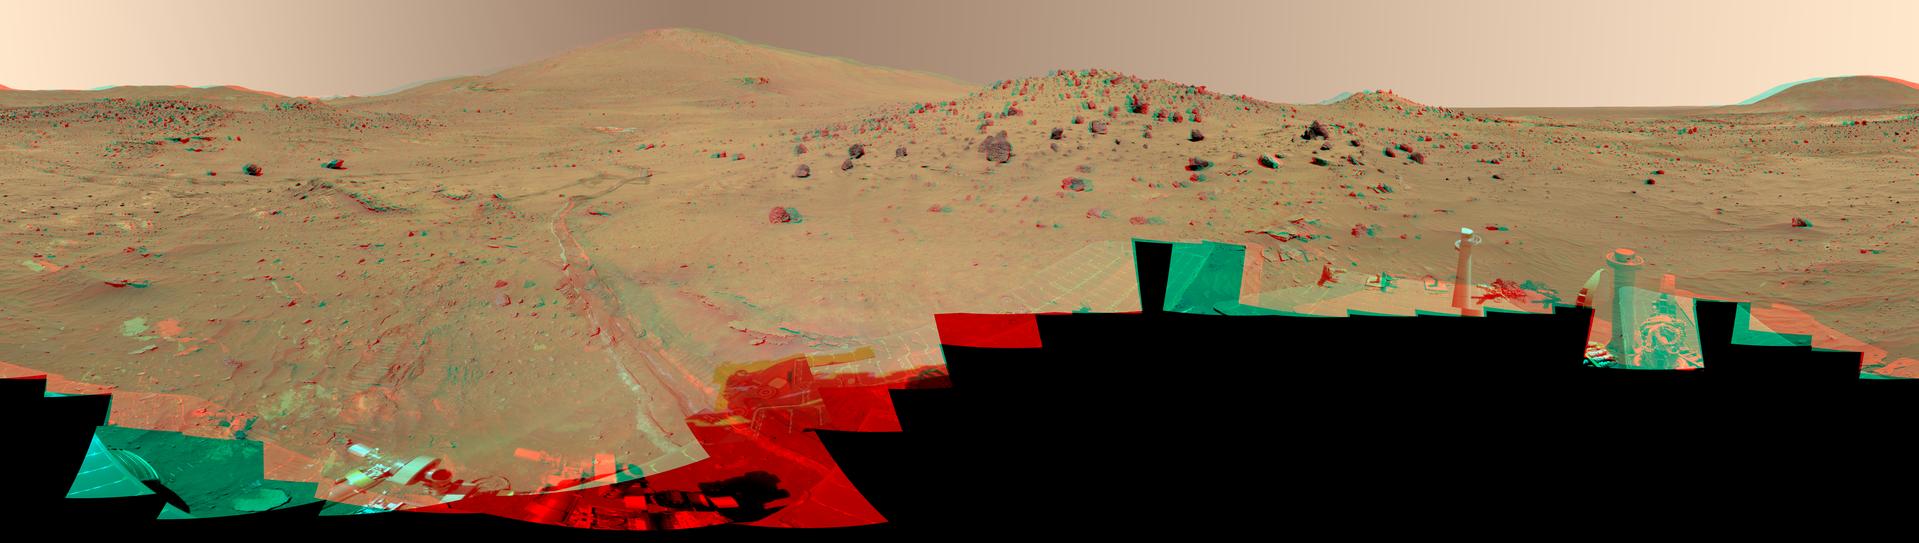

‘McMurdo’ Panorama from Spirit’s ‘Winter Haven’ (Color Stereo)

This 360-degree view, called the “McMurdo” panorama, comes from the panoramic camera (Pancam) on NASA’s Mars Exploration Rover Spirit. From April through October 2006, Spirit has stayed on a small hill known as “Low Ridge.” There, the rover’s solar panels are tilted toward the sun to maintain enough solar power for Spirit to keep making scientific observations throughout the winter on southern Mars. This view of the surroundings from Spirit’s “Winter Haven” is presented as a stereo anaglyph to show the scene three-dimensionally when viewed through red-blue glasses (with the red lens on the left).

Oct. 26, 2006, marks Spirit’s 1,000th sol of what was planned as a 90-sol mission. (A sol is a Martian day, which lasts 24 hours, 39 minutes, 35 seconds). The rover has lived through the most challenging part of its second Martian winter. Its solar power levels are rising again. Spring in the southern hemisphere of Mars will begin in early 2007. Before that, the rover team hopes to start driving Spirit again toward scientifically interesting places in the “Inner Basin” and “Columbia Hills” inside Gusev crater. The McMurdo panorama is providing team members with key pieces of scientific and topographic information for choosing where to continue Spirit’s exploration adventure.

The Pancam began shooting component images of this panorama during Spirit’s sol 814 (April 18, 2006) and completed the part shown here on sol 932 (Aug. 17, 2006). The panorama was acquired using all 13 of the Pancam’s color filters, using lossless compression for the red and blue stereo filters, and only modest levels of compression on the remaining filters. The overall panorama consists of 1,449 Pancam images and represents a raw data volume of nearly 500 megabytes. It is thus the largest, highest-fidelity view of Mars acquired from either rover. Additional photo coverage of the parts of the rover deck not shown here was completed on sol 980 (Oct. 5, 2006). The team is completing the processing and mosaicking of those final pieces of the panorama, and that image will be released on the Web shortly to augment this McMurdo panorama view.

This beautiful scene reveals a tremendous amount of detail in Spirit’s surroundings. Many dark, porous-textured volcanic rocks can be seen around the rover, including many on Low Ridge. Two rocks to the right of center, brighter and smoother-looking in this image and more reflective in infrared observations by Spirit’s miniature thermal emission spectrometer, are thought to be meteorites. On the right, “Husband Hill” on the horizon, the rippled “El Dorado” sand dune field near the base of that hill, and lighter-toned “Home Plate” below the dunes provide context for Spirit’s travels since mid-2005. Left of center, tracks and a trench dug by Spirit’s right-front wheel, which no longer rotates, have exposed bright underlying material. This bright material is evidence of sulfur-rich salty minerals in the subsurface, which may provide clues about the watery past of this part of Gusev Crater.

Spirit has stayed busy at Winter Haven during the past six months even without driving. In addition to acquiring this spectacular panorama, the rover team has also acquired significant new assessments of the elemental chemistry and mineralogy of rocks and soil targets within reach of the rover’s arm. The team plans soon to have Spirit drive to a very nearby spot on Low Ridge to access different rock and soil samples while maintaining a good solar panel tilt toward the sun for the rest of the Martian winter.

Despite the long span of time needed for acquiring this 360-degree view — a few images at a time every few sols over a total of 119 sols because the available power was so low — the lighting and color remain remarkably uniform across the mosaic. This fact attests to the repeatability of wintertime sols on Mars in the southern hemisphere. This is the time of year when Mars is farthest from the sun, so there is much less dust storm and dust devil activity than at other times of the year.

The left-eye and right-eye mosaics combined into this anaglyph were generated using the Pancam’s 750-nanometer, 530-nanometer and 480-nanometer filters from the left camera and the 750-nanometer and 430-nanometer filters from the right camera, color balanced in such a way so that when the combination is fused by the viewer’s eye and brain, the scene is perceived in three dimensions in natural or approximately true color.

Credit: NASA/JPL/Cornell